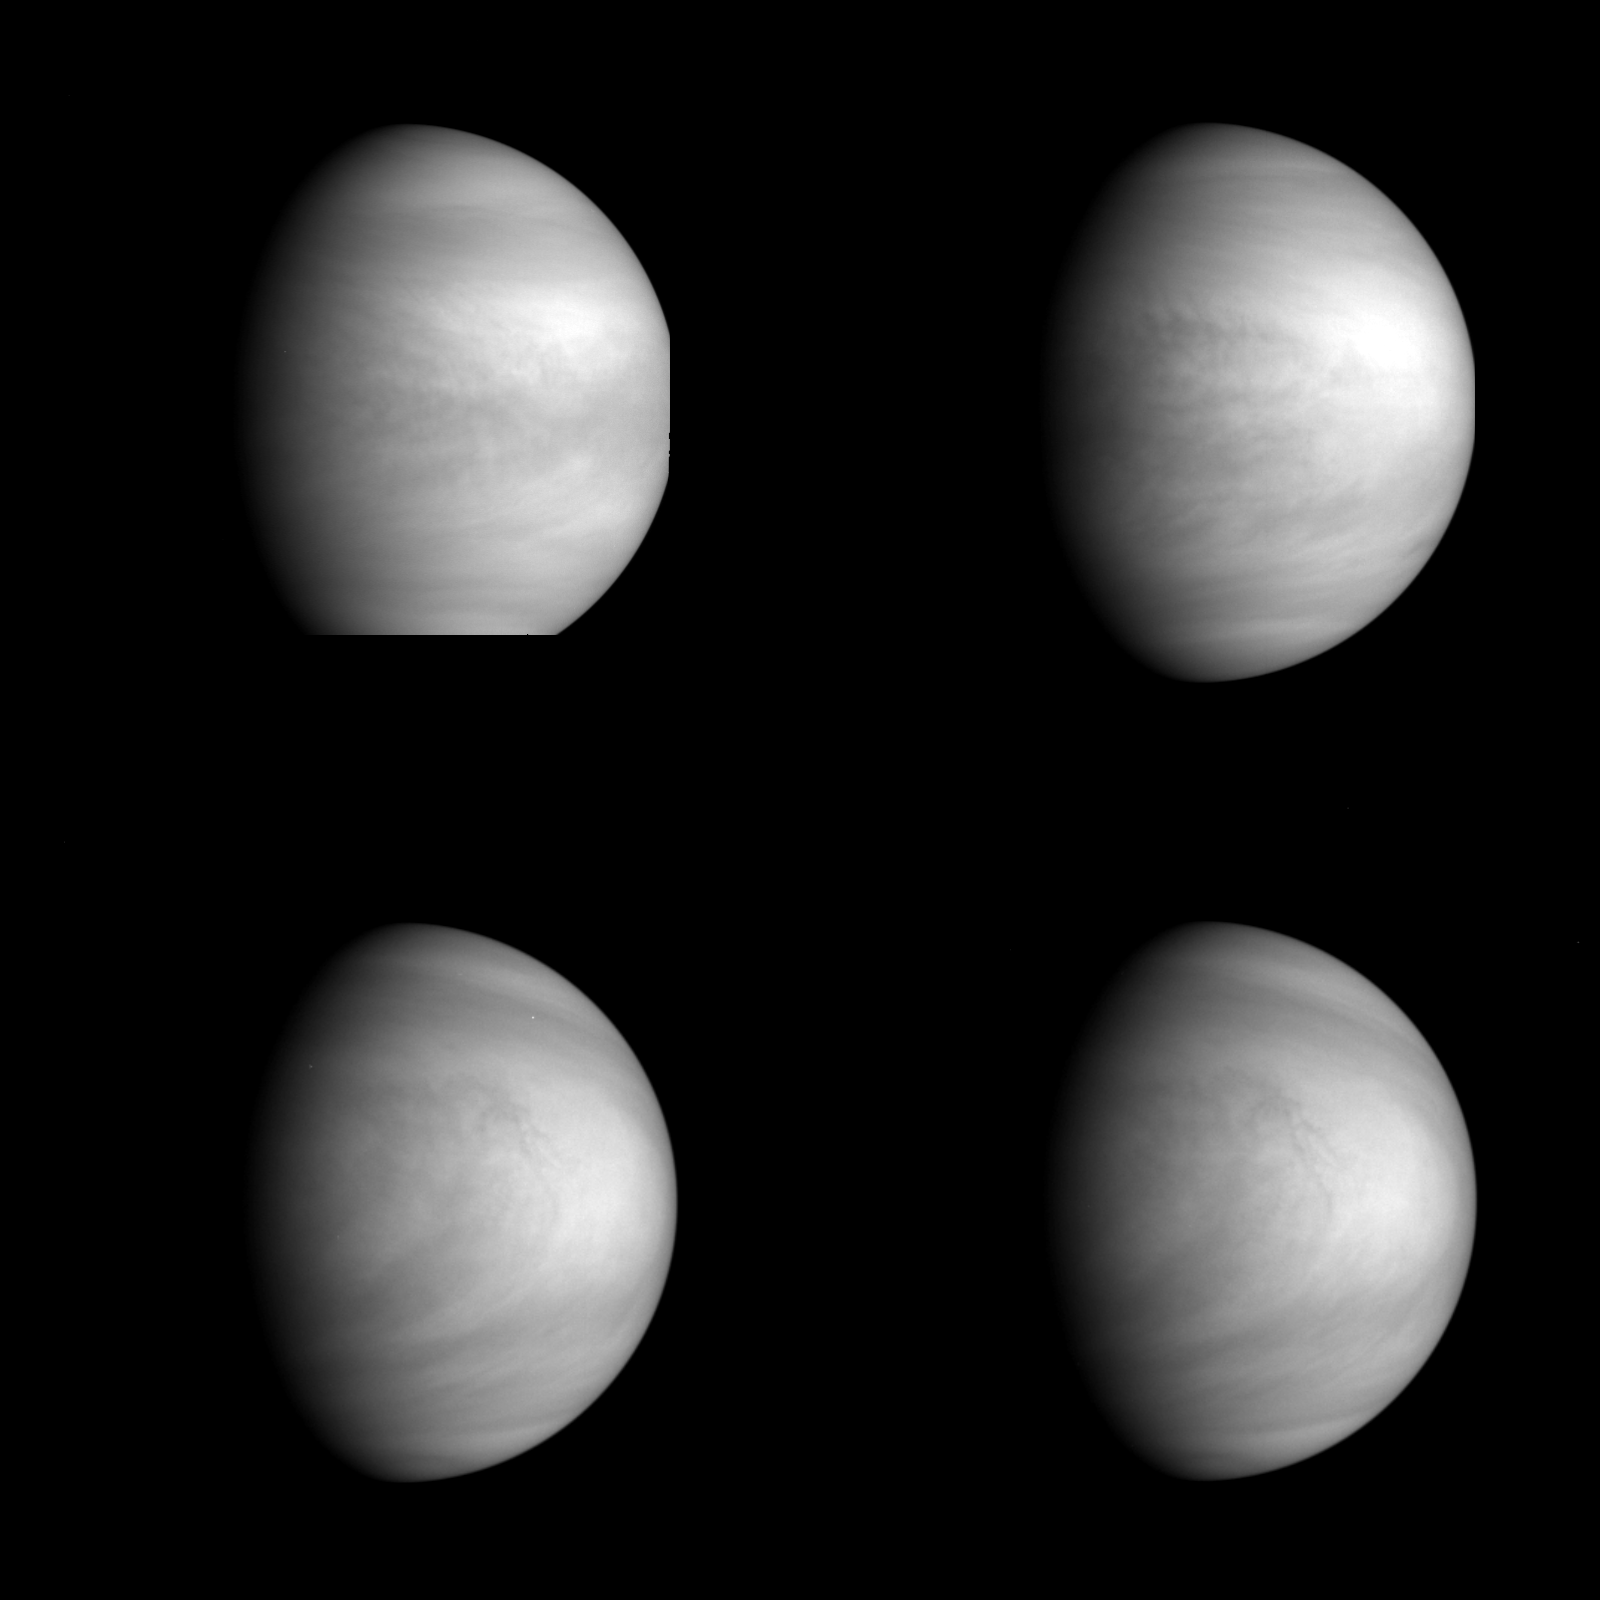

Venus – Multiple Views of High-level Clouds

This series of pictures shows four views of the planet Venus obtained by Galileo’s Solid State Imaging System at ranges of 1.4 to 2 million miles as the spacecraft receded from Venus. The pictures in the top row were taken about 4 and 5 days after closest approach; those in the bottom row were taken about 6 days out, 2 hours apart. In these violet-light images, north is at the top and the evening terminator to the left. The cloud features high in the planet’s atmosphere rotate from right to left, from the limb through the noon meridian toward the terminator, traveling all the way around the planet once every four days. The motion can be seen by comparing the last two pictures, taken two hours apart. The other views show entirely different faces of Venus. These photographs are part of the ‘Venus global circulation’ sequence planned by the imaging team. The Galileo Project is managed for NASA’s Office of Space Science and Applications by the Jet Propulsion Laboratory; its mission is to study Jupiter and its satellites and magnetosphere after multiple gravity-assist flybys at Venus and Earth.

Credit: NASA/JPL